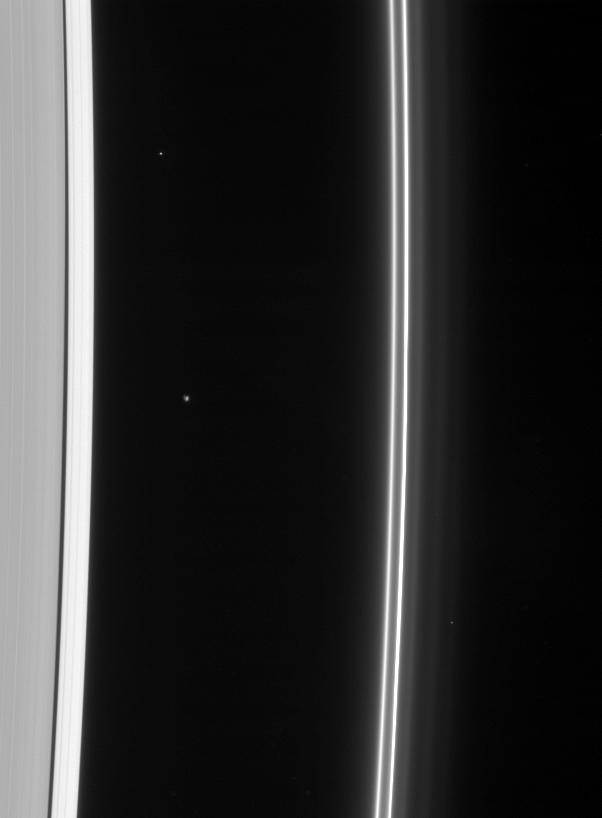

Atlas and the F Ring

The Cassini spacecraft gazes toward the multiple strands of the ever-changing F ring, also sighting Atlas at its station just beyond the A ring edge.

A few faint background stars are visible in the image. Atlas, which appears left of center, is 32 kilometers (20 miles across).

This view looks toward the unlit side of the rings from about 58 degrees above the ringplane.

The image was taken in visible light with the Cassini spacecraft narrow-angle camera on Feb. 10, 2007 at a distance of approximately 1.7 million kilometers (1.1 million miles) from Atlas and at a Sun-Atlas-spacecraft, or phase, angle of 128 degrees. Image scale is 10 kilometers (6 miles) per pixel.

The Cassini-Huygens mission is a cooperative project of NASA, the European Space Agency and the Italian Space Agency. The Jet Propulsion Laboratory, a division of the California Institute of Technology in Pasadena, manages the mission for NASA’s Science Mission Directorate, Washington, D.C. The Cassini orbiter and its two onboard cameras were designed, developed and assembled at JPL. The imaging operations center is based at the Space Science Institute in Boulder, Colo.

Credit: NASA/JPL/Space Science Institute